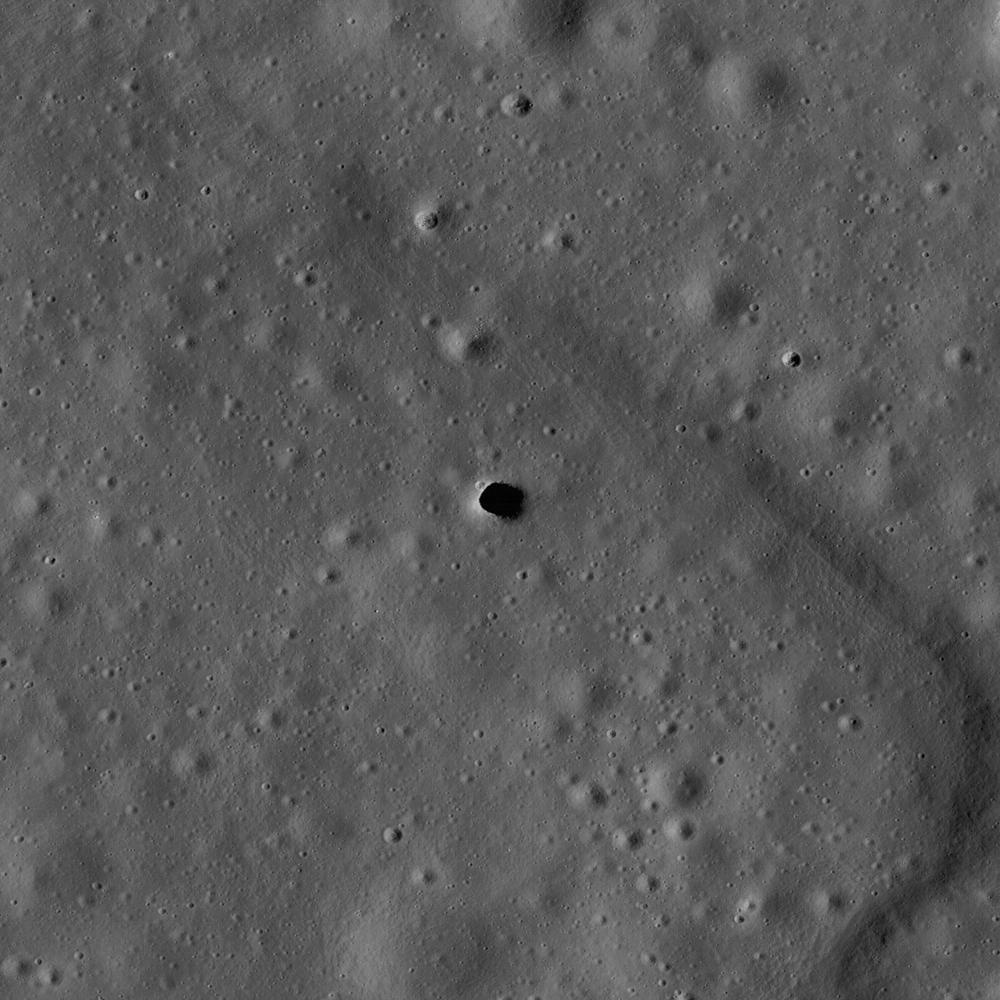

Marius Hills Pit — Lava Tube Skylight?

The Marius Hills pit is a possible skylight in a lava tube in an ancient volcanic region of the Moon called the Marius Hills. This LROC image is the highest resolution image of the pit to date. Image width is 500 meters, pixel width is 0.5 meters, NAC M114328462R.

NASA’s Goddard Space Flight Center built and manages the mission for the Exploration Systems Mission Directorate at NASA Headquarters in Washington. The Lunar Reconnaissance Orbiter Camera was designed to acquire data for landing site certification and to conduct polar illumination studies and global mapping. Operated by Arizona State University, the LROC facility is part of the School of Earth and Space Exploration (SESE). LROC consists of a pair of narrow-angle cameras (NAC) and a single wide-angle camera (WAC). The mission is expected to return over 70 terabytes of image data.

Credit: NASA/GSFC/Arizona State University